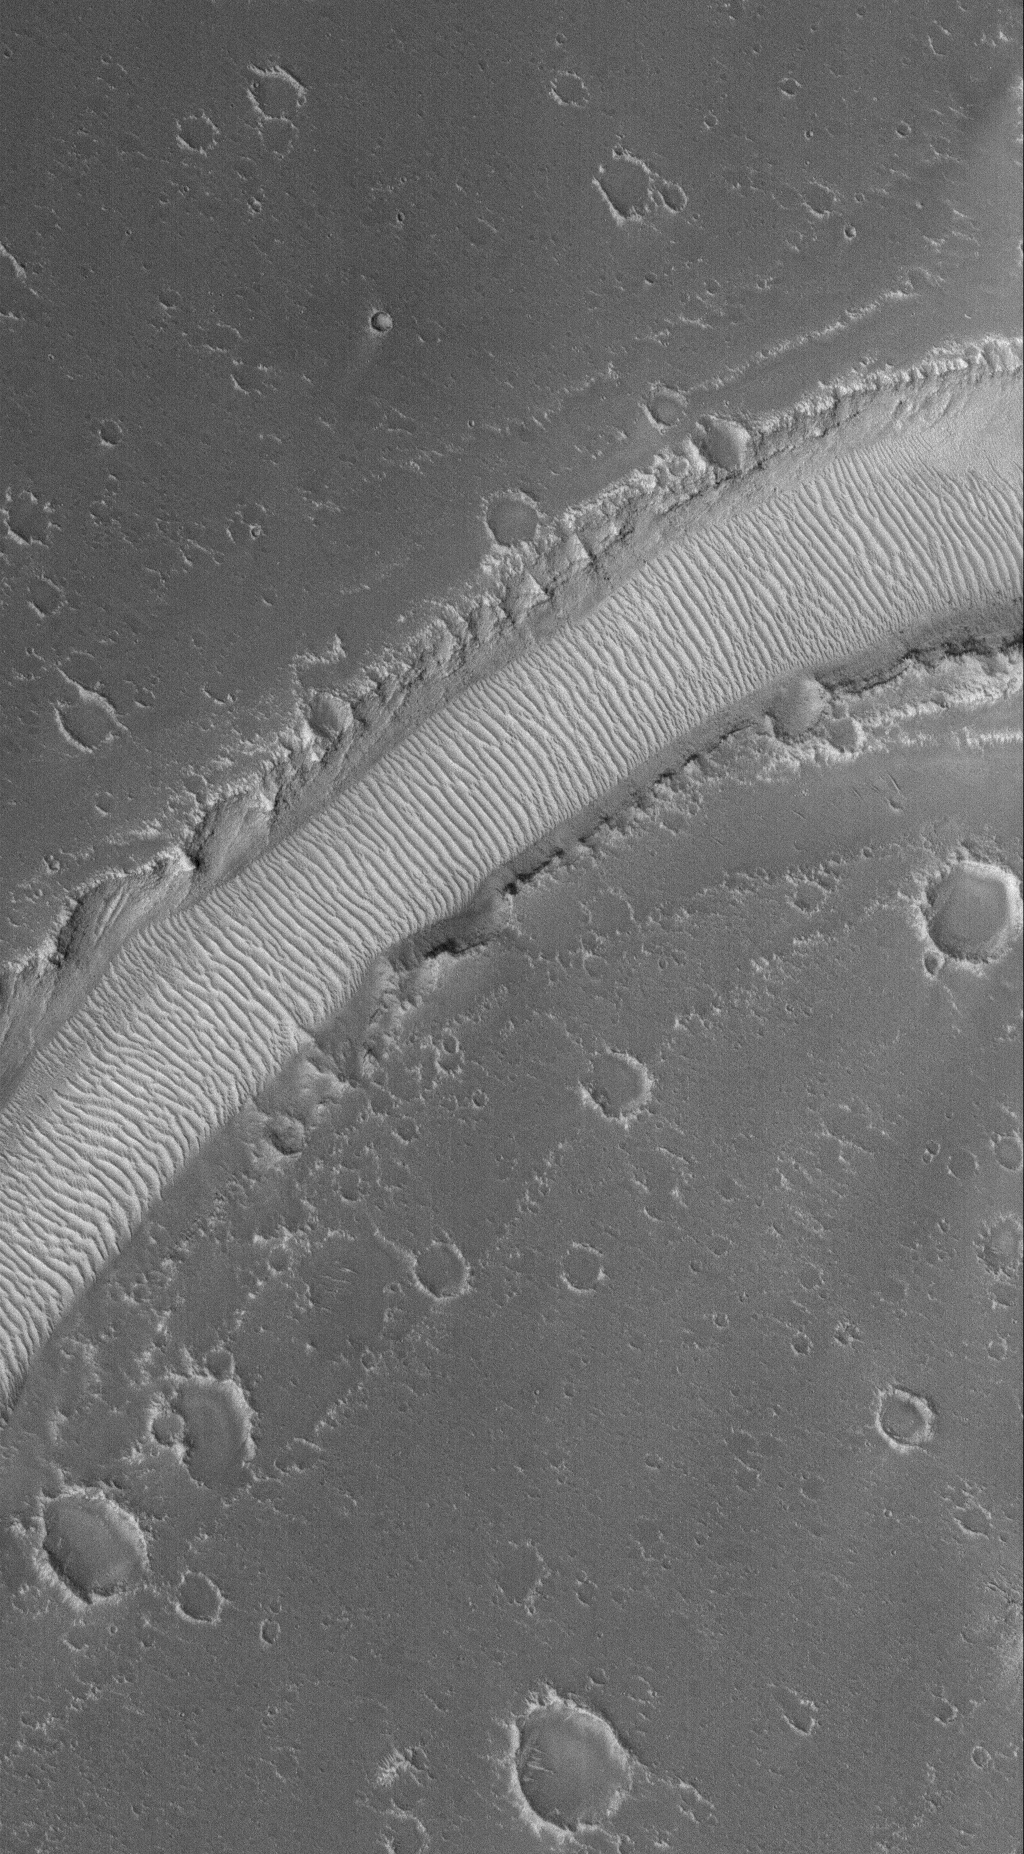

Rippled Valley Floor

15 September 2005
This Mars Global Surveyor (MGS) Mars Orbiter Camera (MOC) image shows a ripple-covered valley floor in the Hyblaeus Fossae region. Winds blowing up and down the length of the valley have helped to concentrate windblown grains to form these large, megaripples.

Location near: 26.3°N, 225.1°W
Image width: width: ~3 km (~1.9 mi)
Illumination from: lower left
Season: Northern Autumn

Credit: NASA/JPL/Malin Space Science Systems